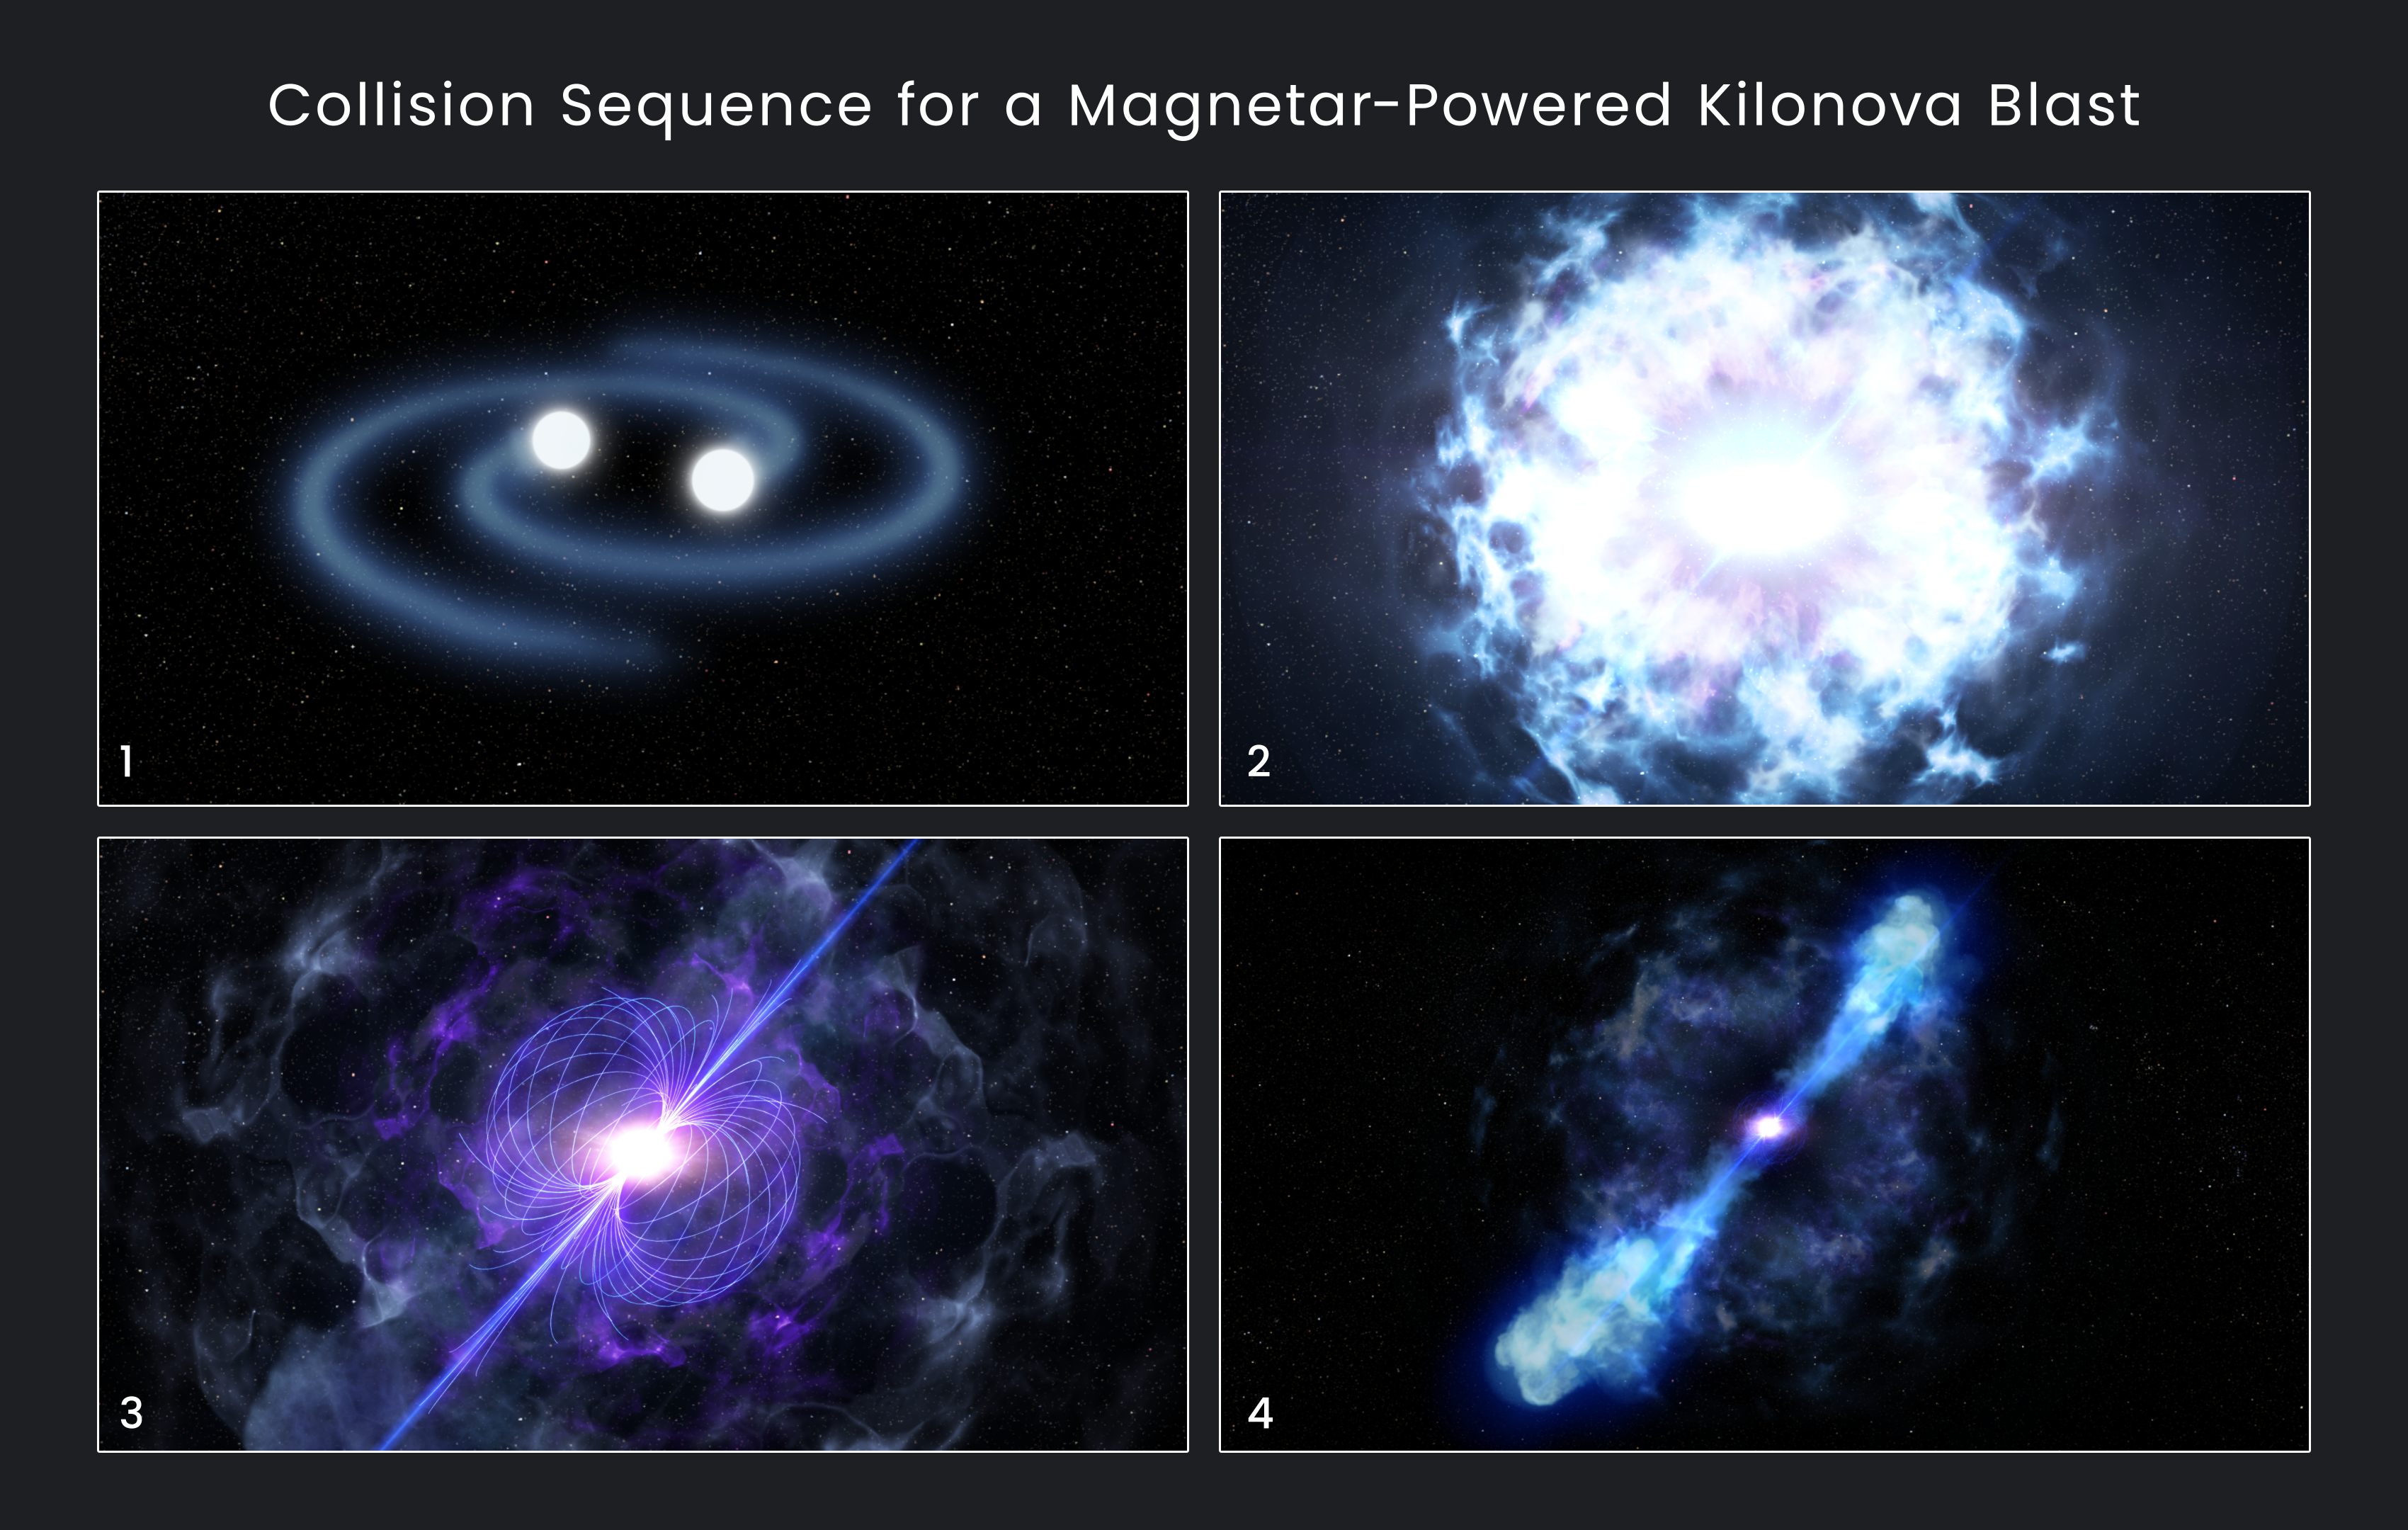

Collision Sequence for a Magnetar-Powered Kilonova Blast Illustration

This illustration shows the sequence for forming a magnetar-powered kilonova, whose peak brightness reaches up to 10,000 times that of a classical nova. 1) Two orbiting neutron stars spiral closer and closer together. 2) They collide and merge, triggering an explosion that unleashes more energy in a half-second than the Sun will produce over its entire 10-billion-year lifetime. 3) The merger forms an even more massive neutron star called a magnetar, which has an extraordinarily powerful magnetic field. 4) The magnetar deposits energy into the ejected material, causing it to glow unexpectedly bright at infrared wavelengths.

Credit: NASA, ESA, and D. Player (STScI)